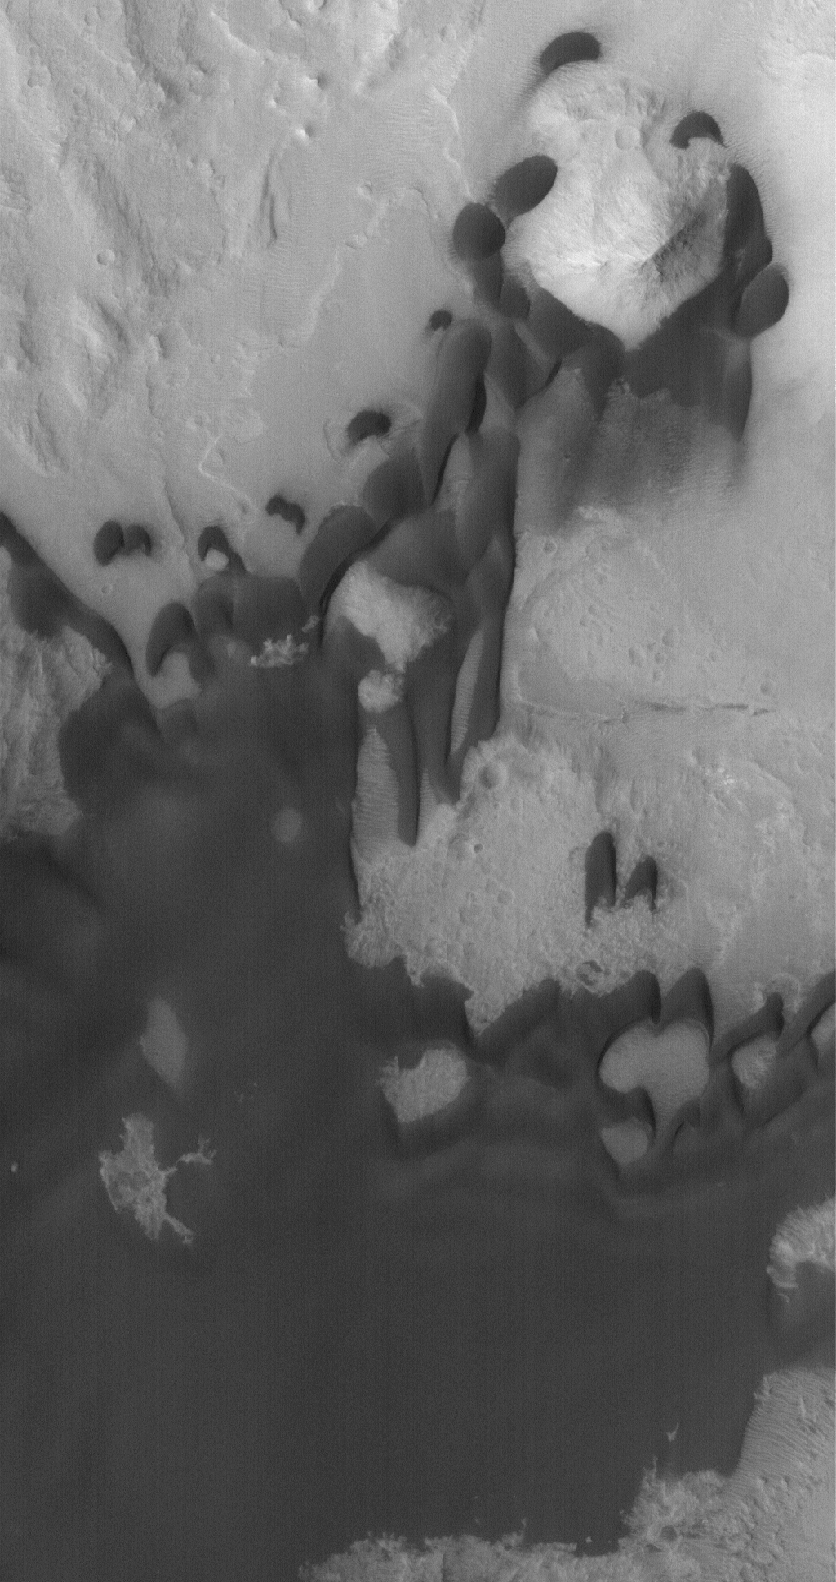

Ganges Chasma Sands

8 July 2005
This Mars Global Surveyor (MGS) Mars Orbiter Camera (MOC) image shows dark, windblown sand in the form of dunes and a broad, relatively flat, sand sheet in Ganges Chasma, part of the eastern Valles Marineris trough complex. The winds responsible for these dunes blew largely from the north. Sand dunes on Mars, unlike their Earthly counterparts, are usually dark in tone. This is a reflection of their composition, which includes minerals that are more rich in iron and magnesium than the common silica-rich dunes of Earth. Similar dark sands on Earth are found in volcanic regions such as Iceland and Hawaii. A large dune field of iron/magnesium-rich grains, in the form fragments of the volcanic rock, basalt, occurs south of Moses Lake, Washington, in the U.S.

Location near: 7.7°S, 45.3°W
Image width: ~3 km (~1.9 mi)
Illumination from: lower left
Season: Southern Spring

Credit: NASA/JPL/Malin Space Science Systems